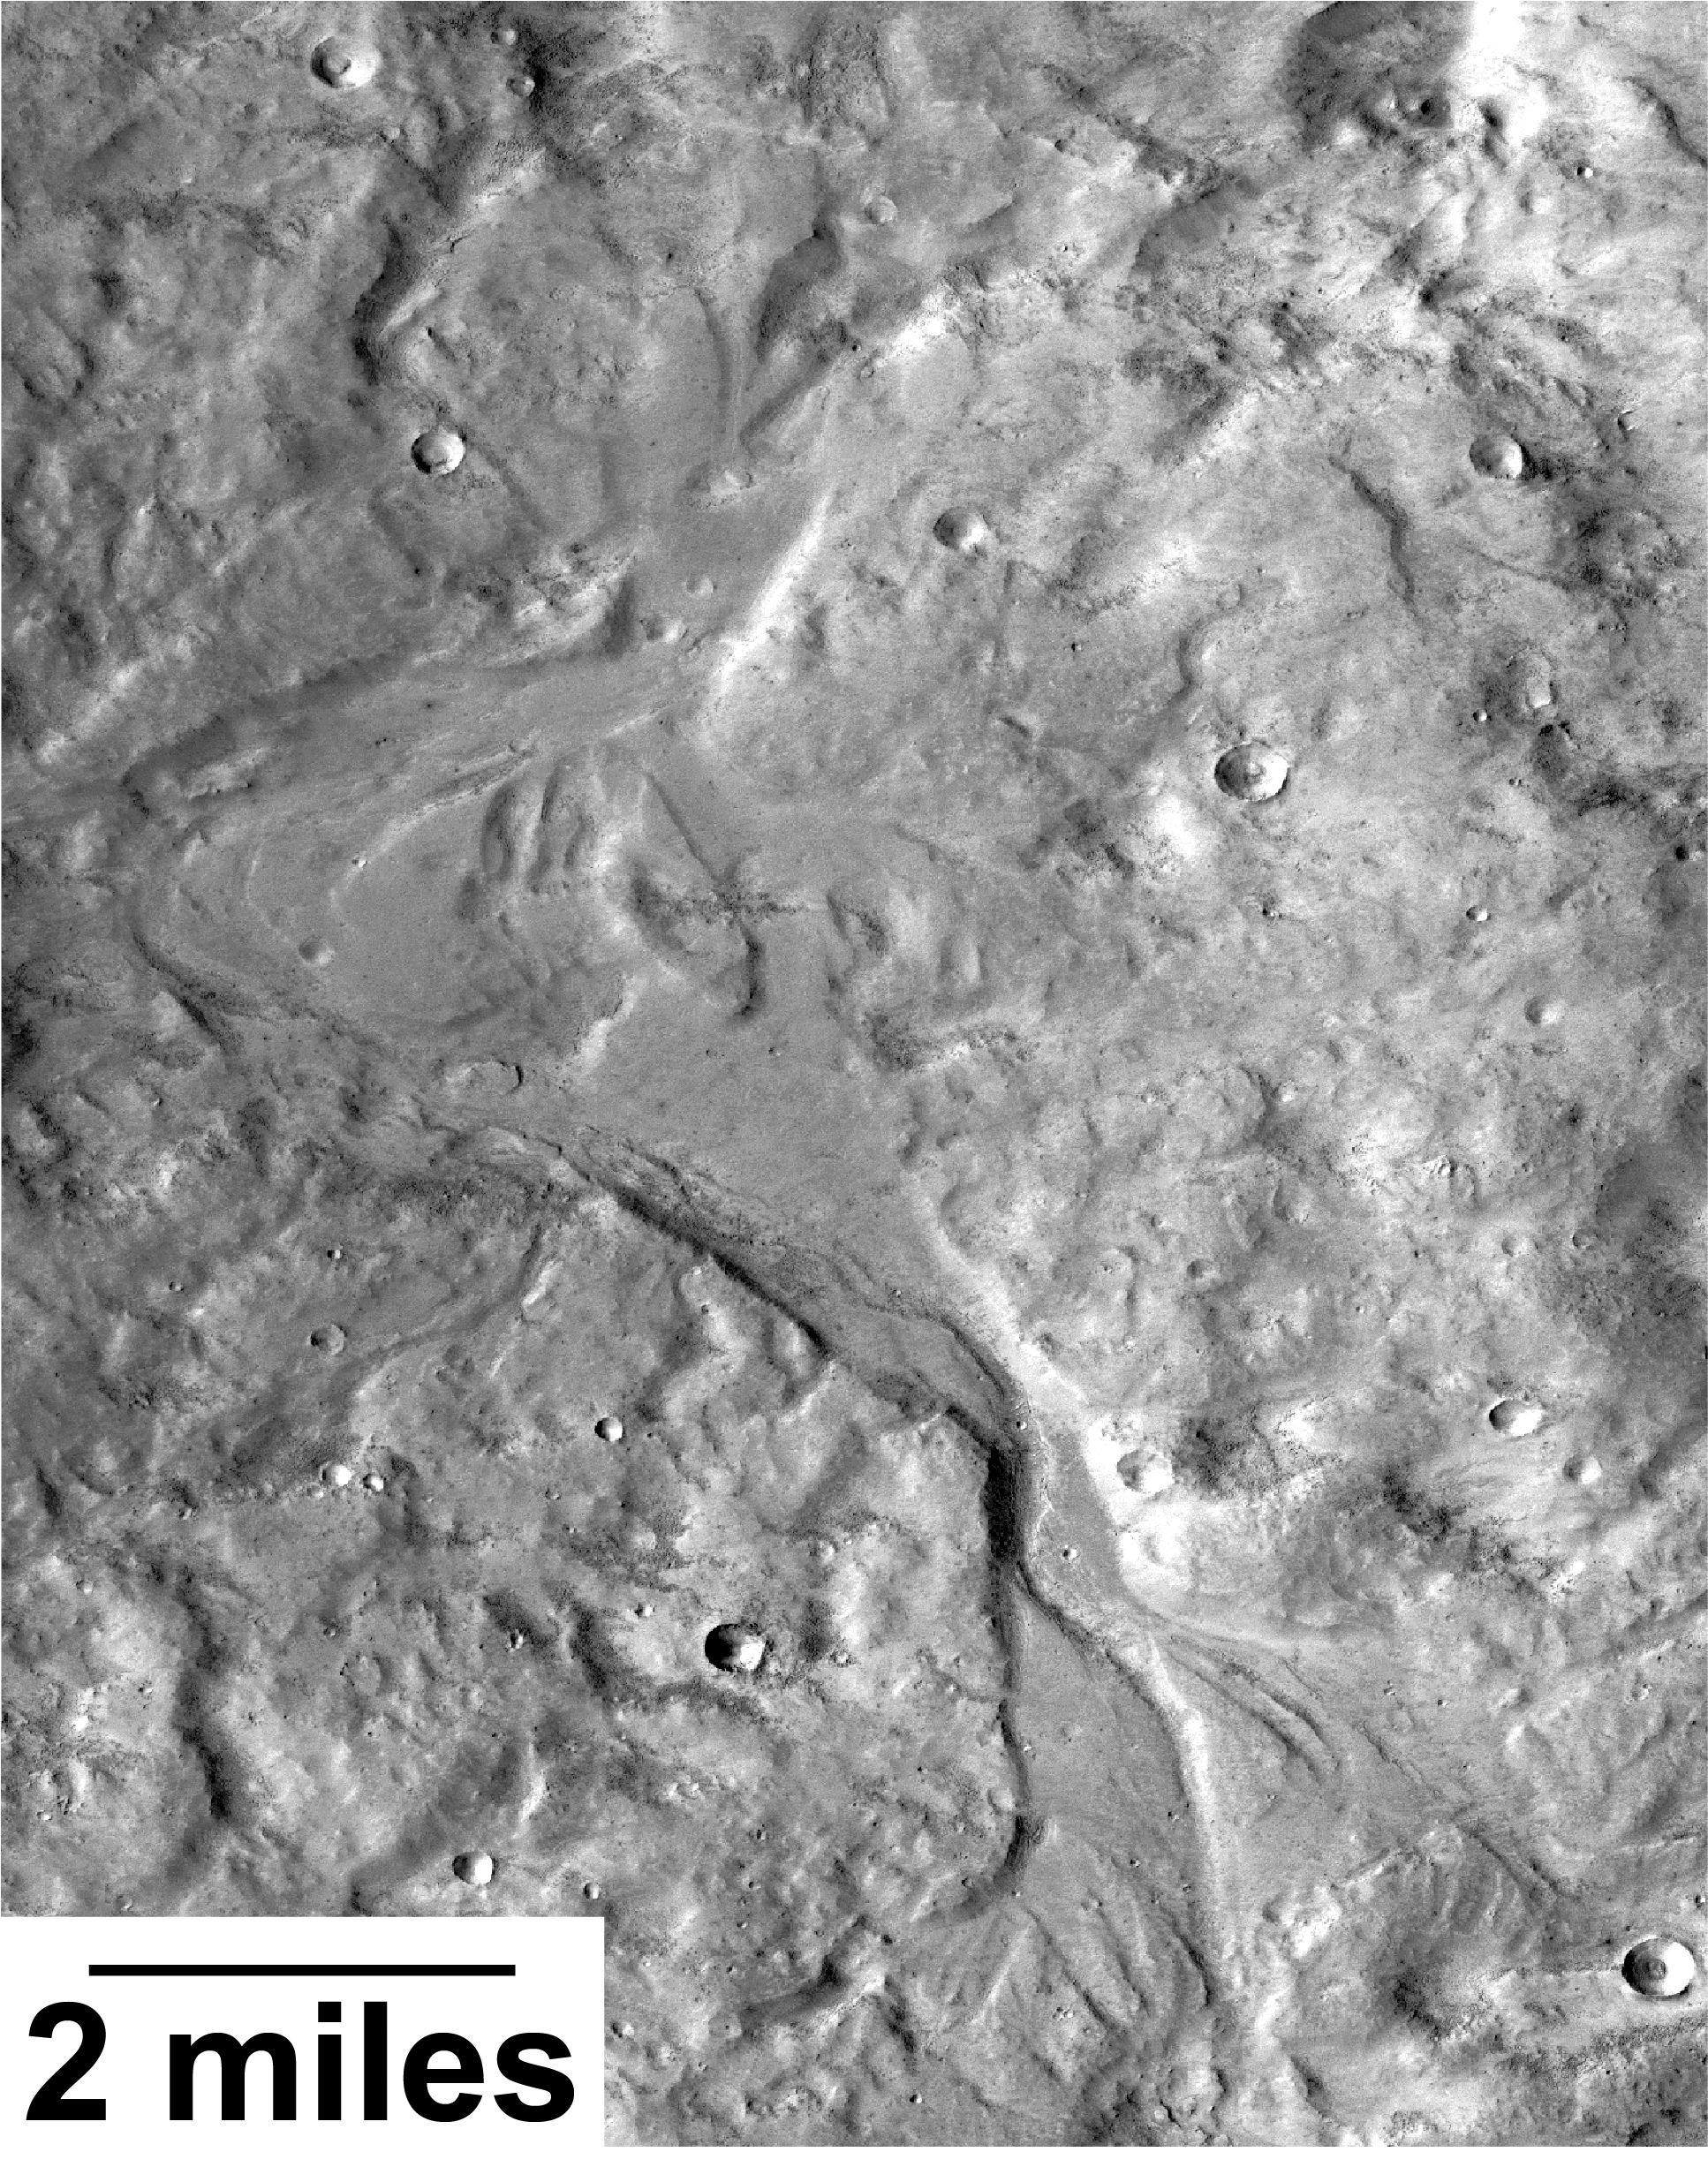

Outflow Stream from Relatively Recent Martian Lake

Streamlined forms and channel bars in this Martian valley resulted from the outflow of a lake hundreds of millions years more recently than an era of Martian lakes previously confirmed, according to 2016 findings.

This excerpt from an image taken by the Context Camera on NASA’s Mars Reconnaissance Orbiter covers an area about 8 miles (13 kilometers) wide in the northern Arabia Terra region of Mars. The flow direction was generally northward (toward the top of this image). The channel breached a water-filled basin identified as “B” in a hydrologic-modeling map at PIA20839 and flowed toward a larger basin, informally called “Heart Lake,” about 50 miles (80 kilometers) to the northwest.

Researchers estimate this stream and the lakes it linked held water at some time in the range of 2 billion to 3 billion years ago. That is several hundred million to about 1 billion years later than better-known ancient lake environments on Mars, such as those documented by NASA’s Curiosity rover mission. The later wet period came after it is generally thought that most of Mars’ original atmosphere had been lost and most of the remaining water on the planet had frozen. Seasonal melting may have fed this stream.

This is a portion of Context Camera image B18_016815_2151. The camera was built by and is operated by Malin Space Science Systems, San Diego. NASA’s Jet Propulsion Laboratory, a division of Caltech in Pasadena, California, manages the Mars Reconnaissance Orbiter Project for NASA’s Science Mission Directorate, Washington.

Credit: NASA/JPL-Caltech/MSSS